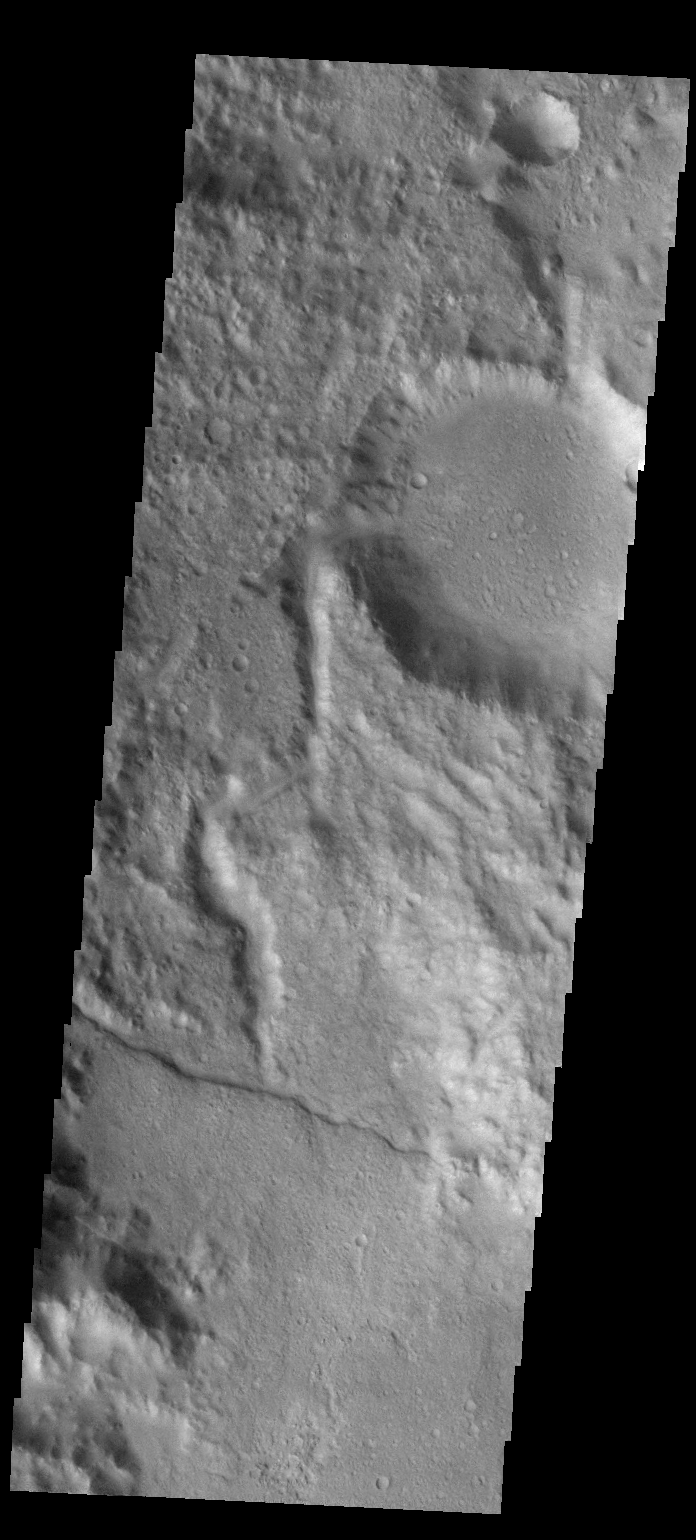

Channel

This VIS image shows a channel entering a crater in the region called Libya Montes.

Credit: NASA/JPL-Caltech/ASU